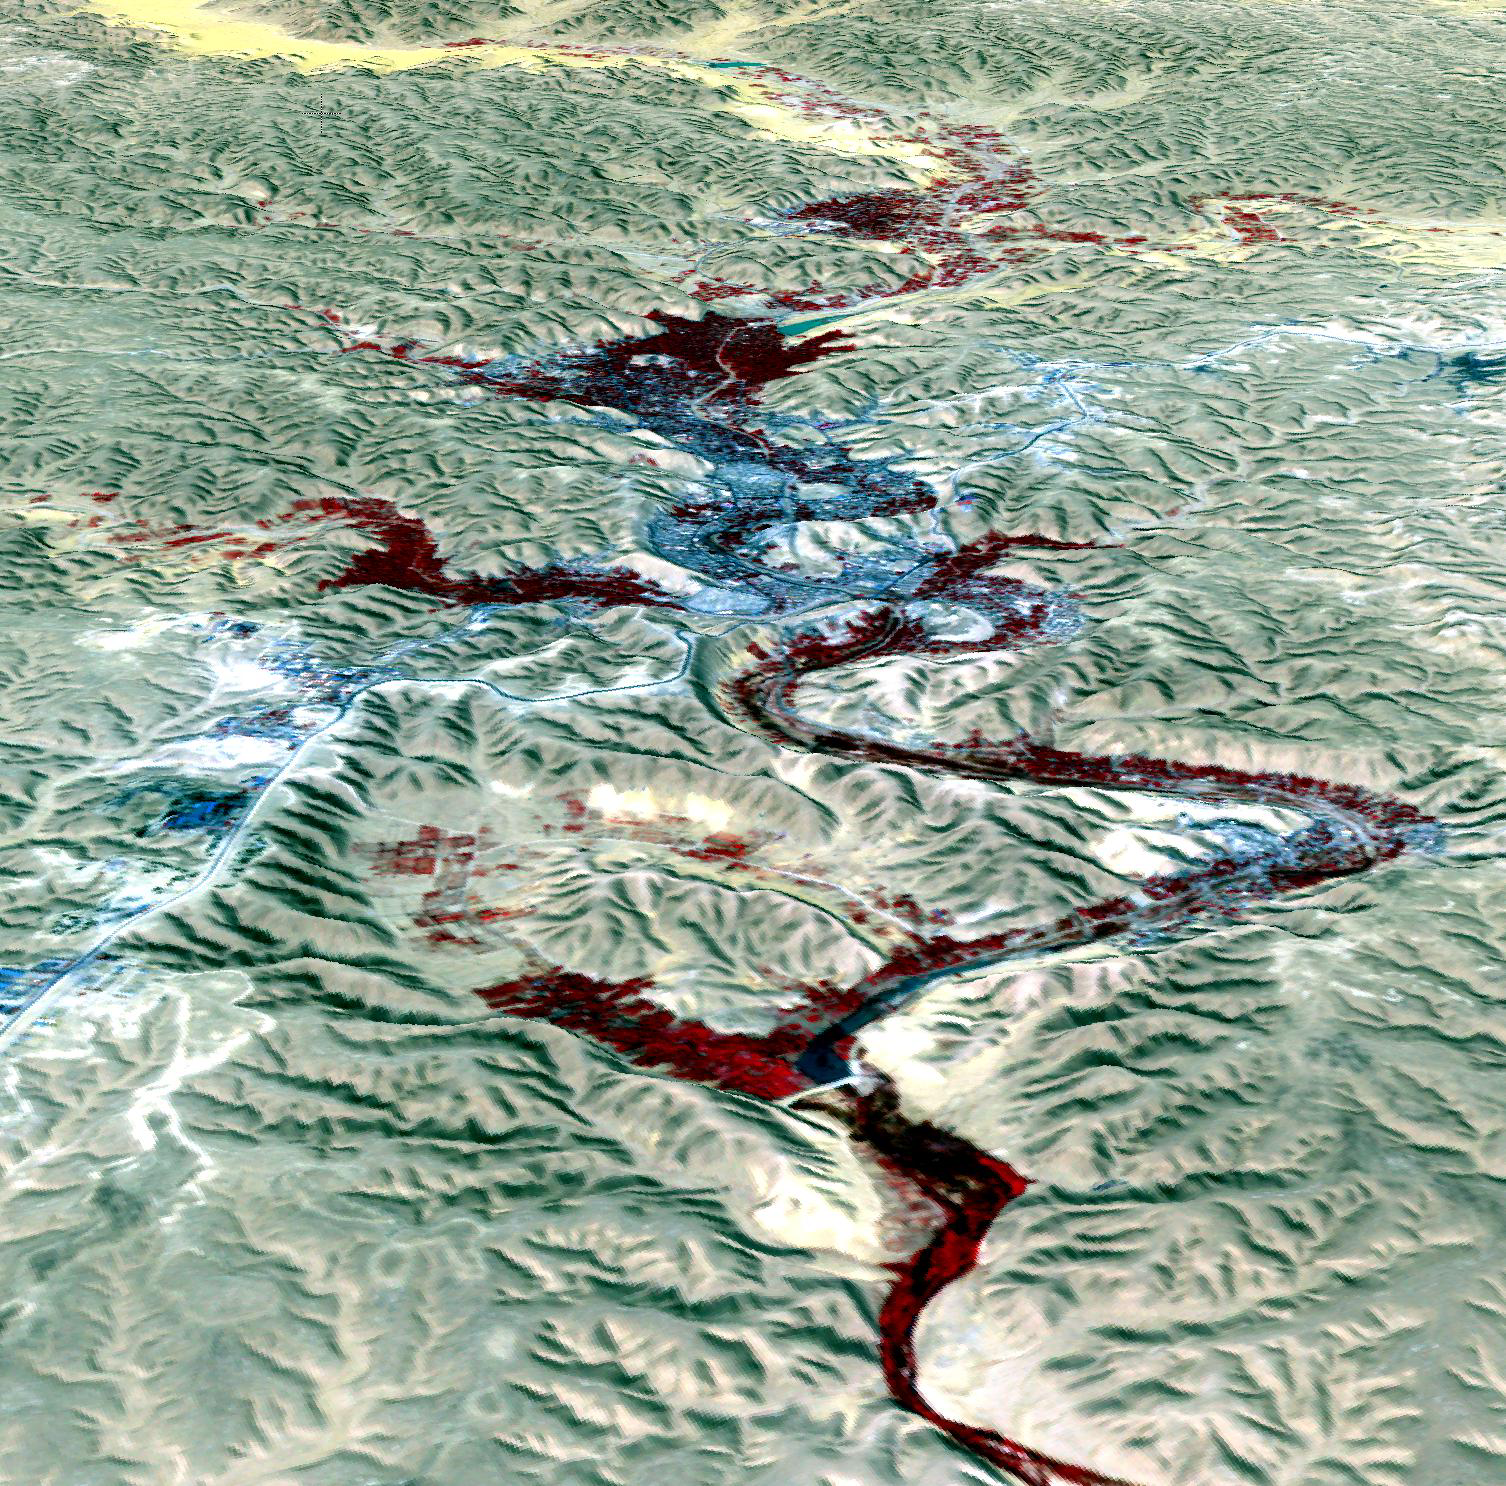

M’zab Valley, Algeria

Located 600 km south of Algiers, Algeria in the heart of the Sahara Desert, the five ksour (fortified villages) of the M’Zab Valley form an extraordinarily homogenous ensemble. Founded between 1012 and 1350, the M’Zab Valley has conserved practically the same way of life and the same building techniques since the 11th century. Each of these miniature citadels, surrounded by walls, is dominated by a mosque, the minaret of which functions as a watchtower. The mosque is conceived as a fortress; around this building, which is essential for communal life, are houses built in concentric circles up to the ramparts. The perspective view image was acquired October 8, 2003, and is located at 32.5 degrees north latitude, 3.6 degrees east longitude.

With its 14 spectral bands from the visible to the thermal infrared wavelength region and its high spatial resolution of 15 to 90 meters (about 50 to 300 feet), ASTER images Earth to map and monitor the changing surface of our planet. ASTER is one of five Earth-observing instruments launched Dec. 18, 1999, on Terra. The instrument was built by Japan’s Ministry of Economy, Trade and Industry. A joint U.S./Japan science team is responsible for validation and calibration of the instrument and data products.

The broad spectral coverage and high spectral resolution of ASTER provides scientists in numerous disciplines with critical information for surface mapping and monitoring of dynamic conditions and temporal change. Example applications are: monitoring glacial advances and retreats; monitoring potentially active volcanoes; identifying crop stress; determining cloud morphology and physical properties; wetlands evaluation; thermal pollution monitoring; coral reef degradation; surface temperature mapping of soils and geology; and measuring surface heat balance.

The U.S. science team is located at NASA’s Jet Propulsion Laboratory, Pasadena, Calif. The Terra mission is part of NASA’s Science Mission Directorate, Washington, D.C.

Credit: NASA/GSFC/METI/ERSDAC/JAROS, and U.S./Japan ASTER Science Team